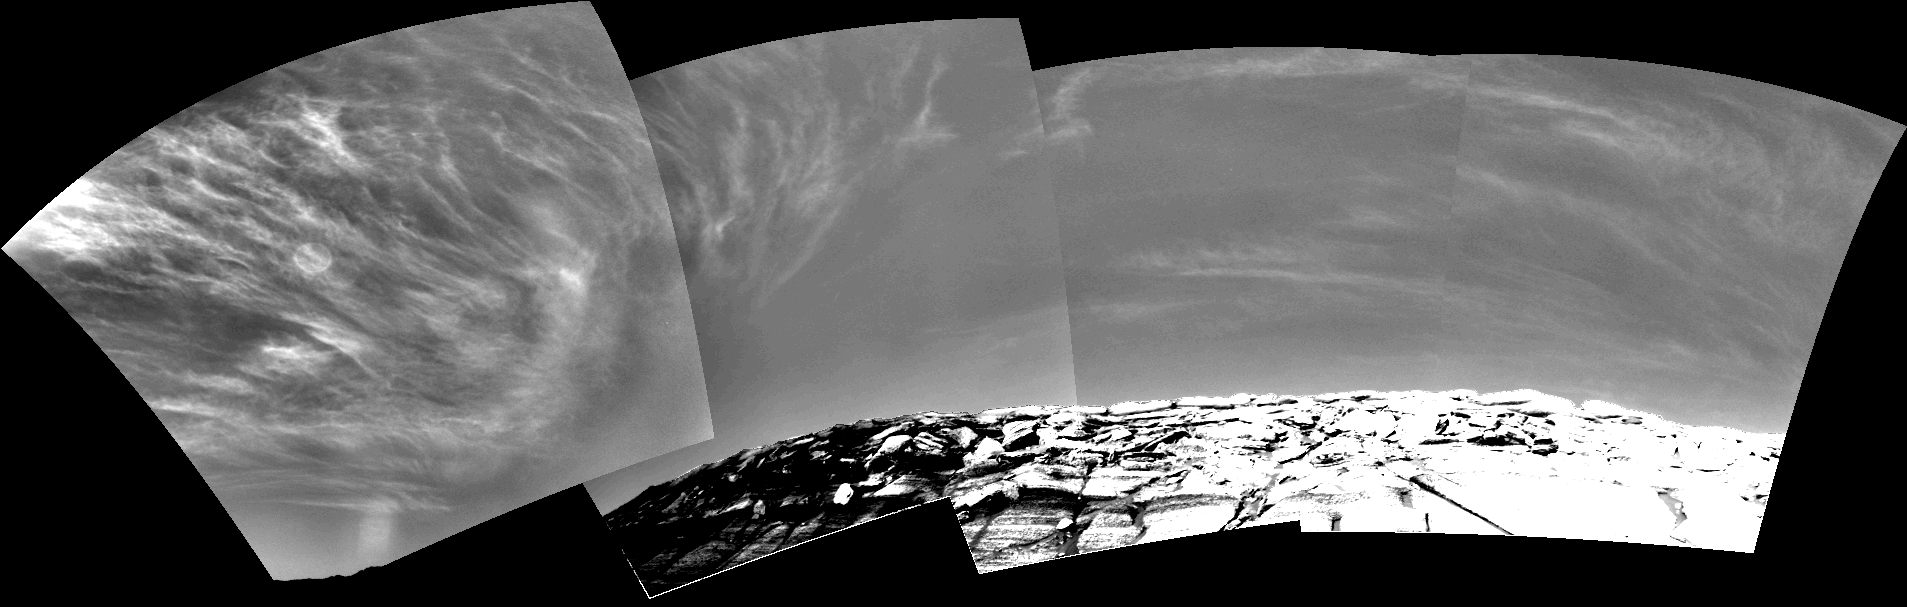

Clouds over ‘Endurance’ on Sol 290

Clouds add drama to the sky above “Endurance Crater” in this mosaic of frames taken by the navigation camera on NASA’s Mars Exploration Rover Opportunity at about 9:30 a.m. on the rover’s 290th sol (Nov. 16, 2004). The view spans an arc from east on the left to the southwest on the right.

These clouds are part of a band that forms near the equator when Mars is near the part of its orbit that is farthest from the Sun. For Opportunity (and Spirit and the rest of the southern hemisphere), this occurs in late fall and early winter. During this period, atmospheric temperatures and the amount of water vapor combine to form large-scale clouds. These clouds look like Earth’s cirrus clouds and share other similarities with cirrus clouds in that they are believed to be composed entirely of water-ice particles with sizes on the order of several micrometers (a few ten-thousandths of an inch).

The images that are combined to produce this view have been processed to remove geometrical distortion associated with the camera’s 45-degree field of view. In addition, special image processing has been applied to enhance the clouds and make them visible across the entire mosaic. The rim of Endurance was processed using the same technique, illustrating how much enhancement was done. Glare from the Sun washed out the clouds on the left in the original images; this glare was removed.

Credit: NASA/JPL